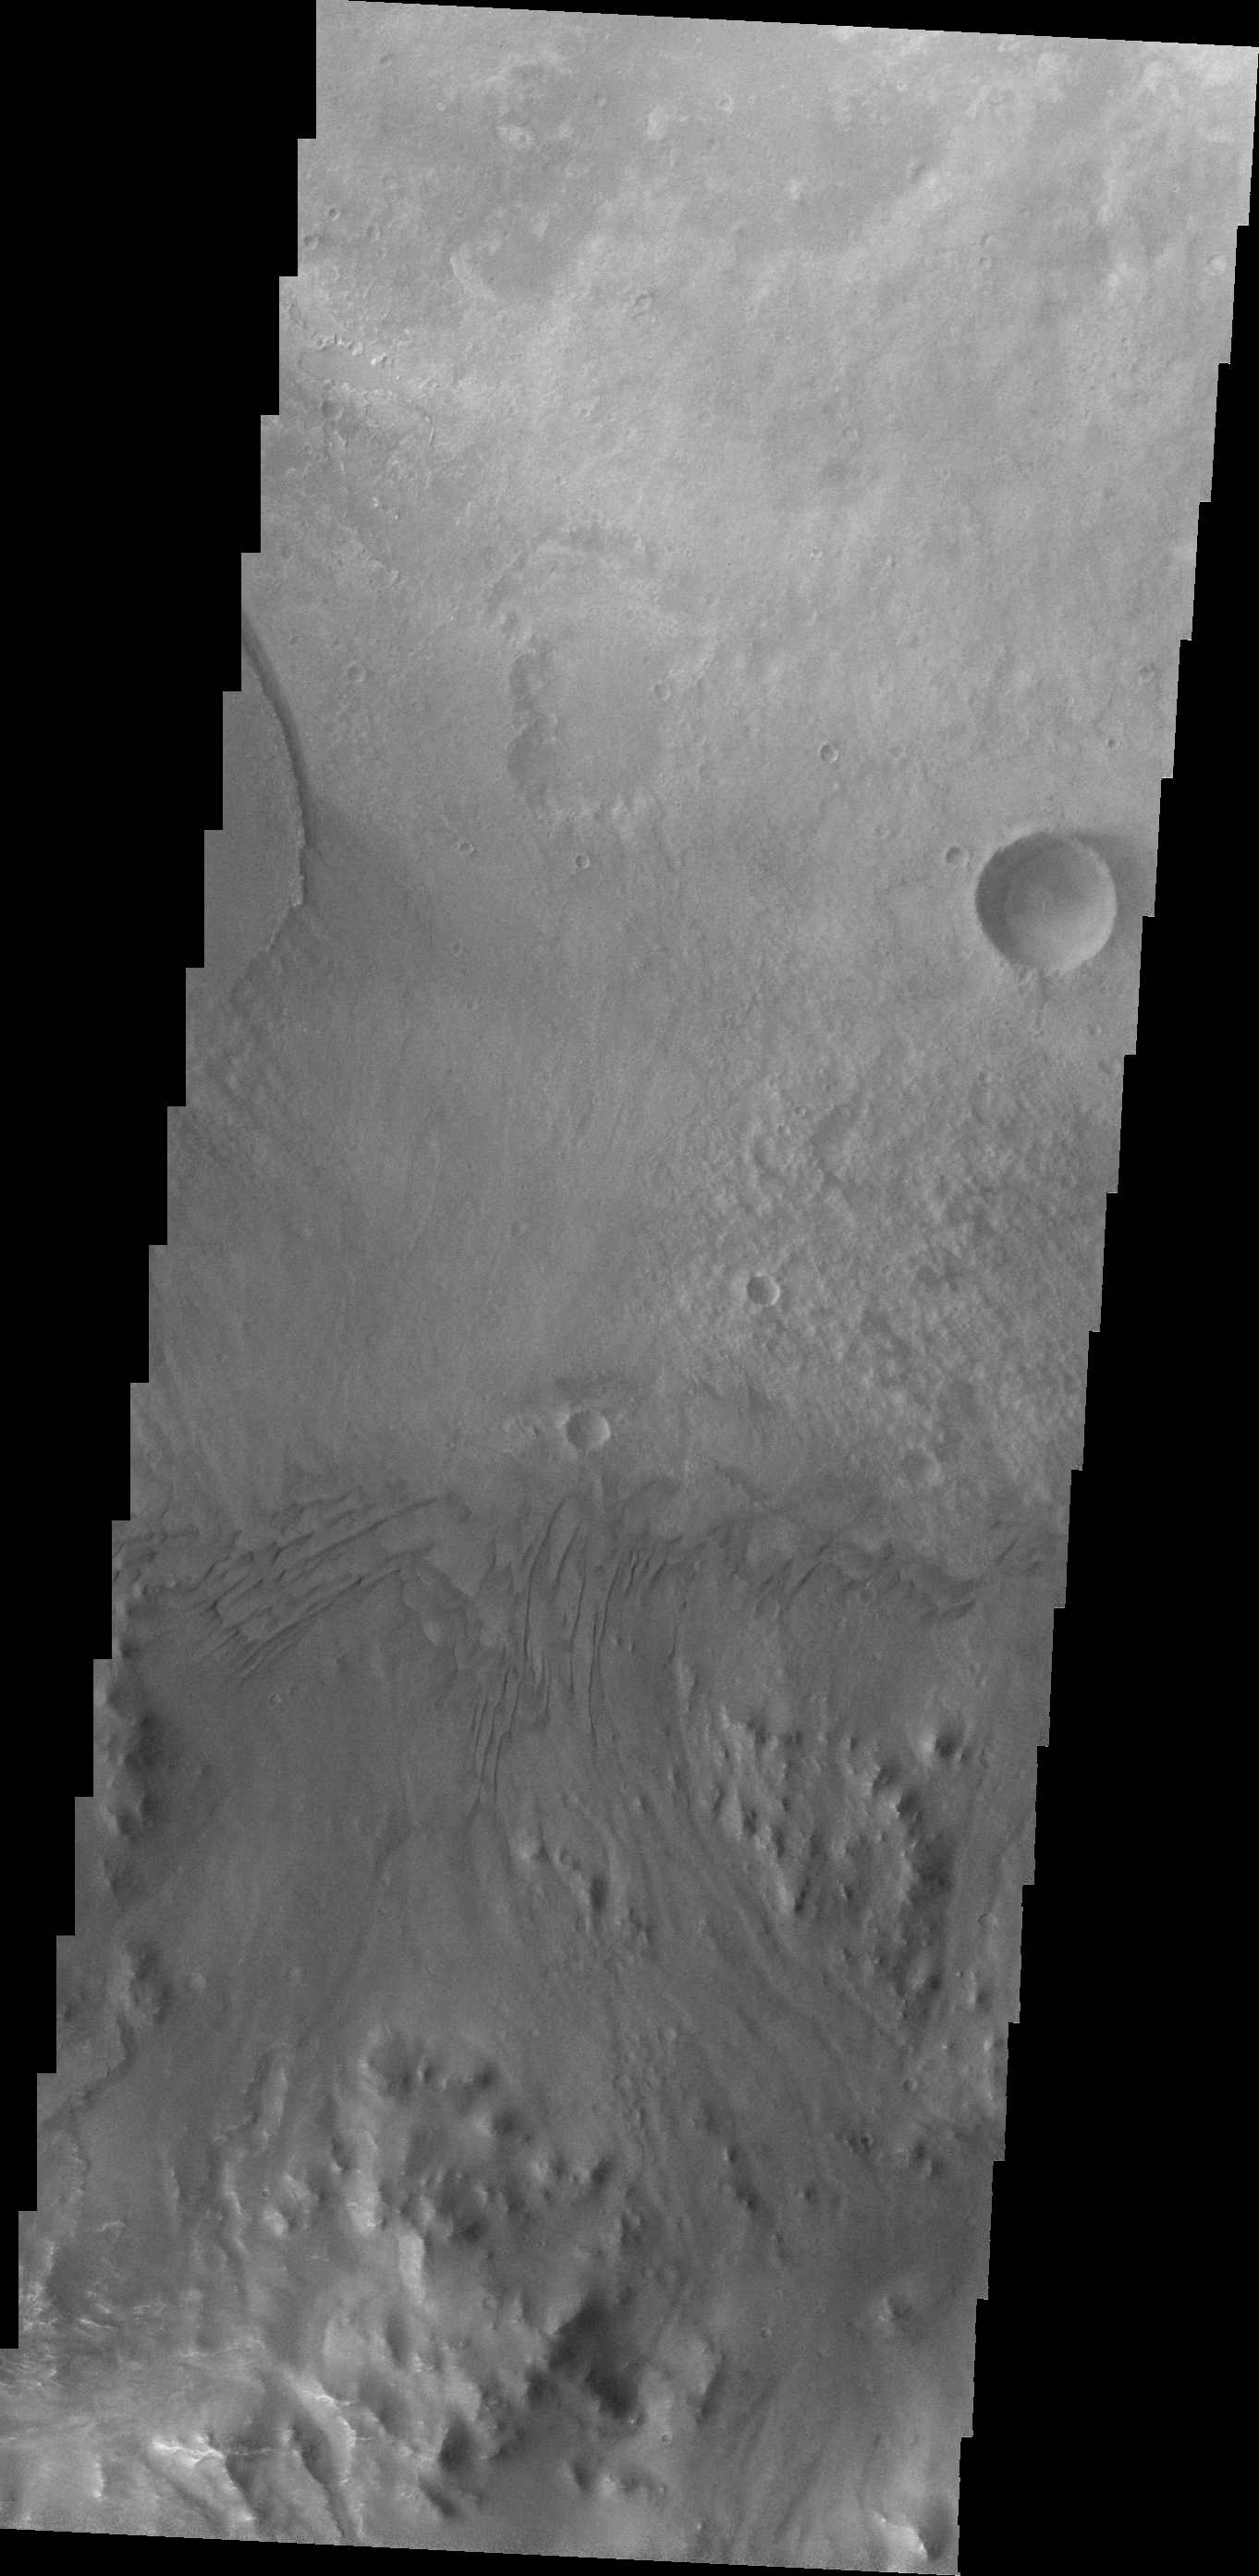

Images of Gale #29

During the month of April Mars will be in conjunction relative to the Earth. This means the Sun is in the line-of-sight between Earth and Mars, and communication between the two planets is almost impossible. For conjunction, the rovers and orbiting spacecraft at Mars continue to operate, but do not send the data to Earth. This recorded data will be sent to Earth when Mars moves away from the sun and the line-of-sight between Earth and Mars is reestablished. During conjunction the THEMIS image of the day will be a visual tour of Gale Crater, the location of the newest rover Curiosity.

Today’s image is just slightly south of yesterday’s, and shows how close the dunes are to the crater rim.

Credit: NASA/JPL-Caltech/ASU